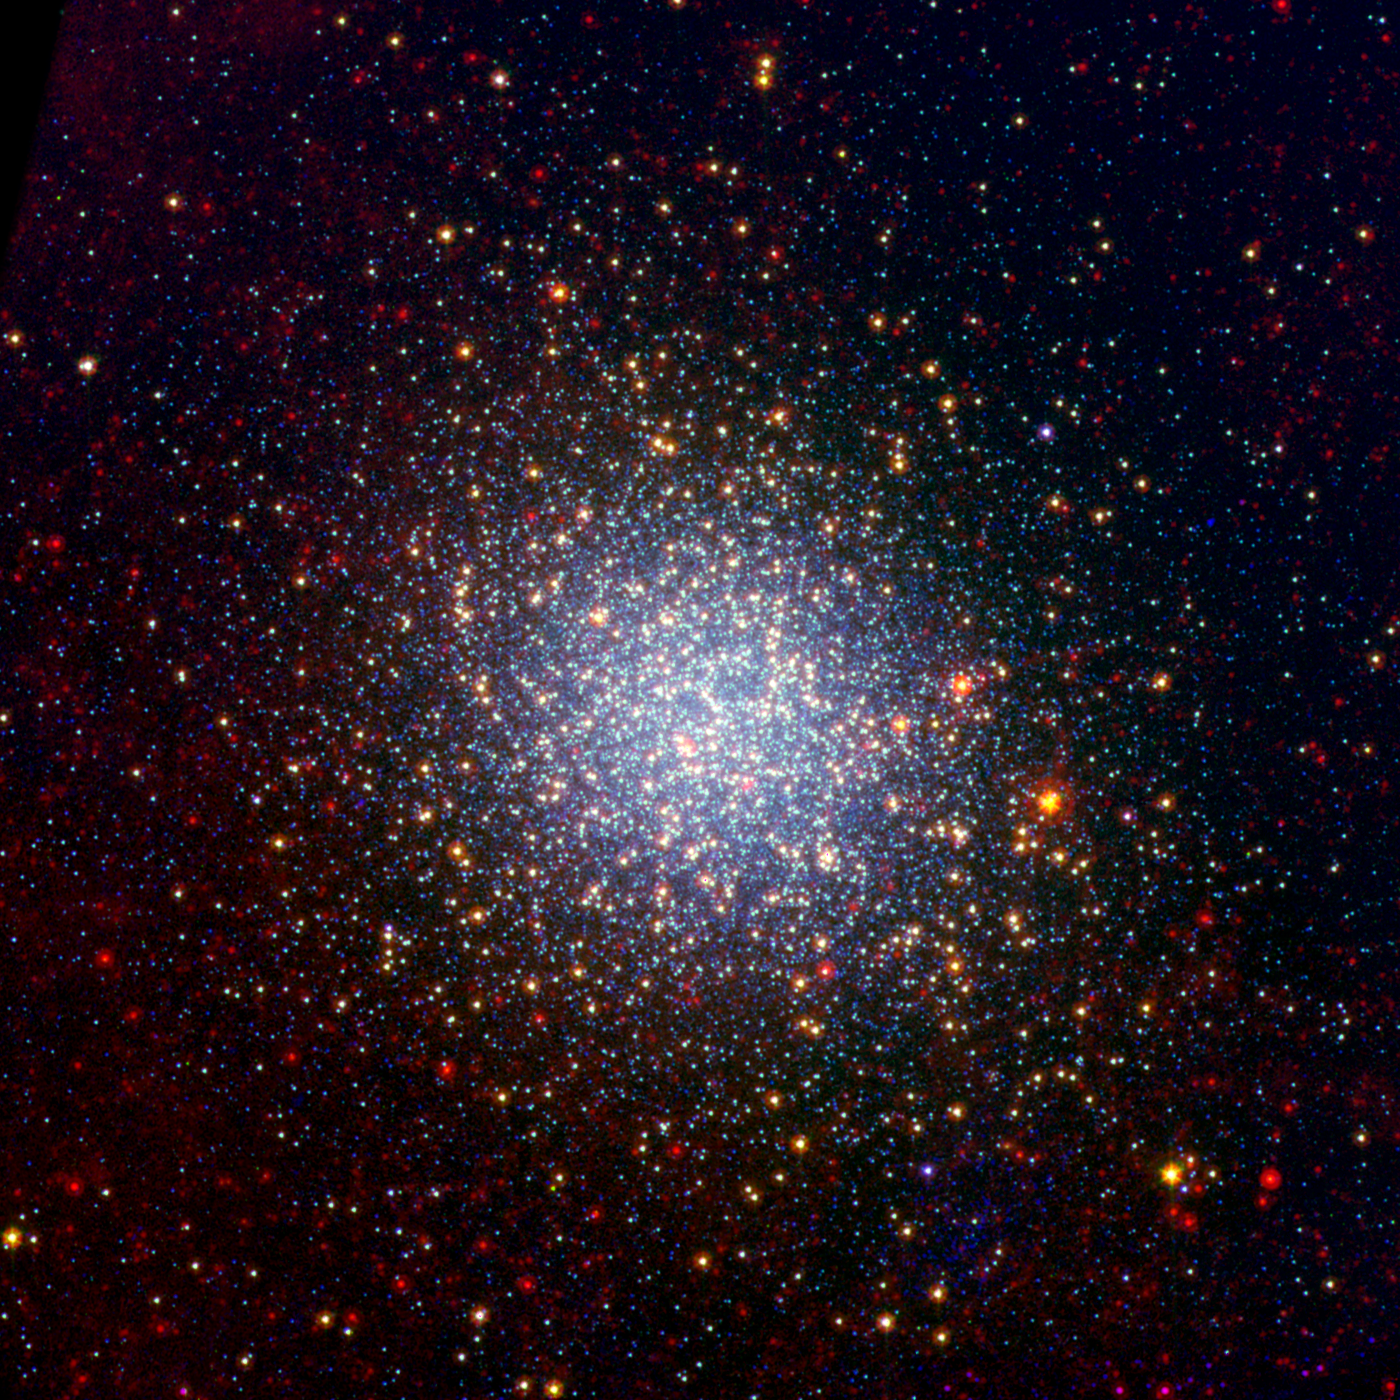

Omega Centauri Looks Radiant in Infrared

Poster Version

A cluster brimming with millions of stars glistens like an iridescent opal in this image from NASA’s Spitzer Space Telescope. Called Omega Centauri, the sparkling orb of stars is like a miniature galaxy. It is the biggest and brightest of the 150 or so similar objects, called globular clusters, that orbit around the outside of our Milky Way galaxy. Stargazers at southern latitudes can spot the stellar gem with the naked eye in the constellation Centaurus.

Globular clusters are some of the oldest objects in our universe. Their stars are over 12 billion years old, and, in most cases, formed all at once when the universe was just a toddler. Omega Centauri is unusual in that its stars are of different ages and possess varying levels of metals, or elements heavier than boron. Astronomers say this points to a different origin for Omega Centauri than other globular clusters: they think it might be the core of a dwarf galaxy that was ripped apart and absorbed by our Milky Way long ago.

In this new view of Omega Centauri, Spitzer’s infrared observations have been combined with visible-light data from the National Science Foundation’s Blanco 4-meter telescope at Cerro Tololo Inter-American Observatory in Chile. Visible-light data with a wavelength of .55 microns is colored blue, 3.6-micron infrared light captured by Spitzer’s infrared array camera is colored green and 24-micron infrared light taken by Spitzer’s multiband imaging photometer is colored red.

Where green and red overlap, the color yellow appears. Thus, the yellow and red dots are stars revealed by Spitzer. These stars, called red giants, are more evolved, larger and dustier. The stars that appear blue were spotted in both visible and 3.6-micron-, or near-, infrared light. They are less evolved, like our own sun. Some of the red spots in the picture are distant galaxies beyond our own.

Spitzer found very little dust around any but the most luminous, coolest red giants, implying that the dimmer red giants do not form significant amounts of dust. The space between the stars in Omega Centauri was also found to lack dust, which means the dust is rapidly destroyed or leaves the cluster.

Credit: NASA/JPL-Caltech/NOAO/AURA/NSF